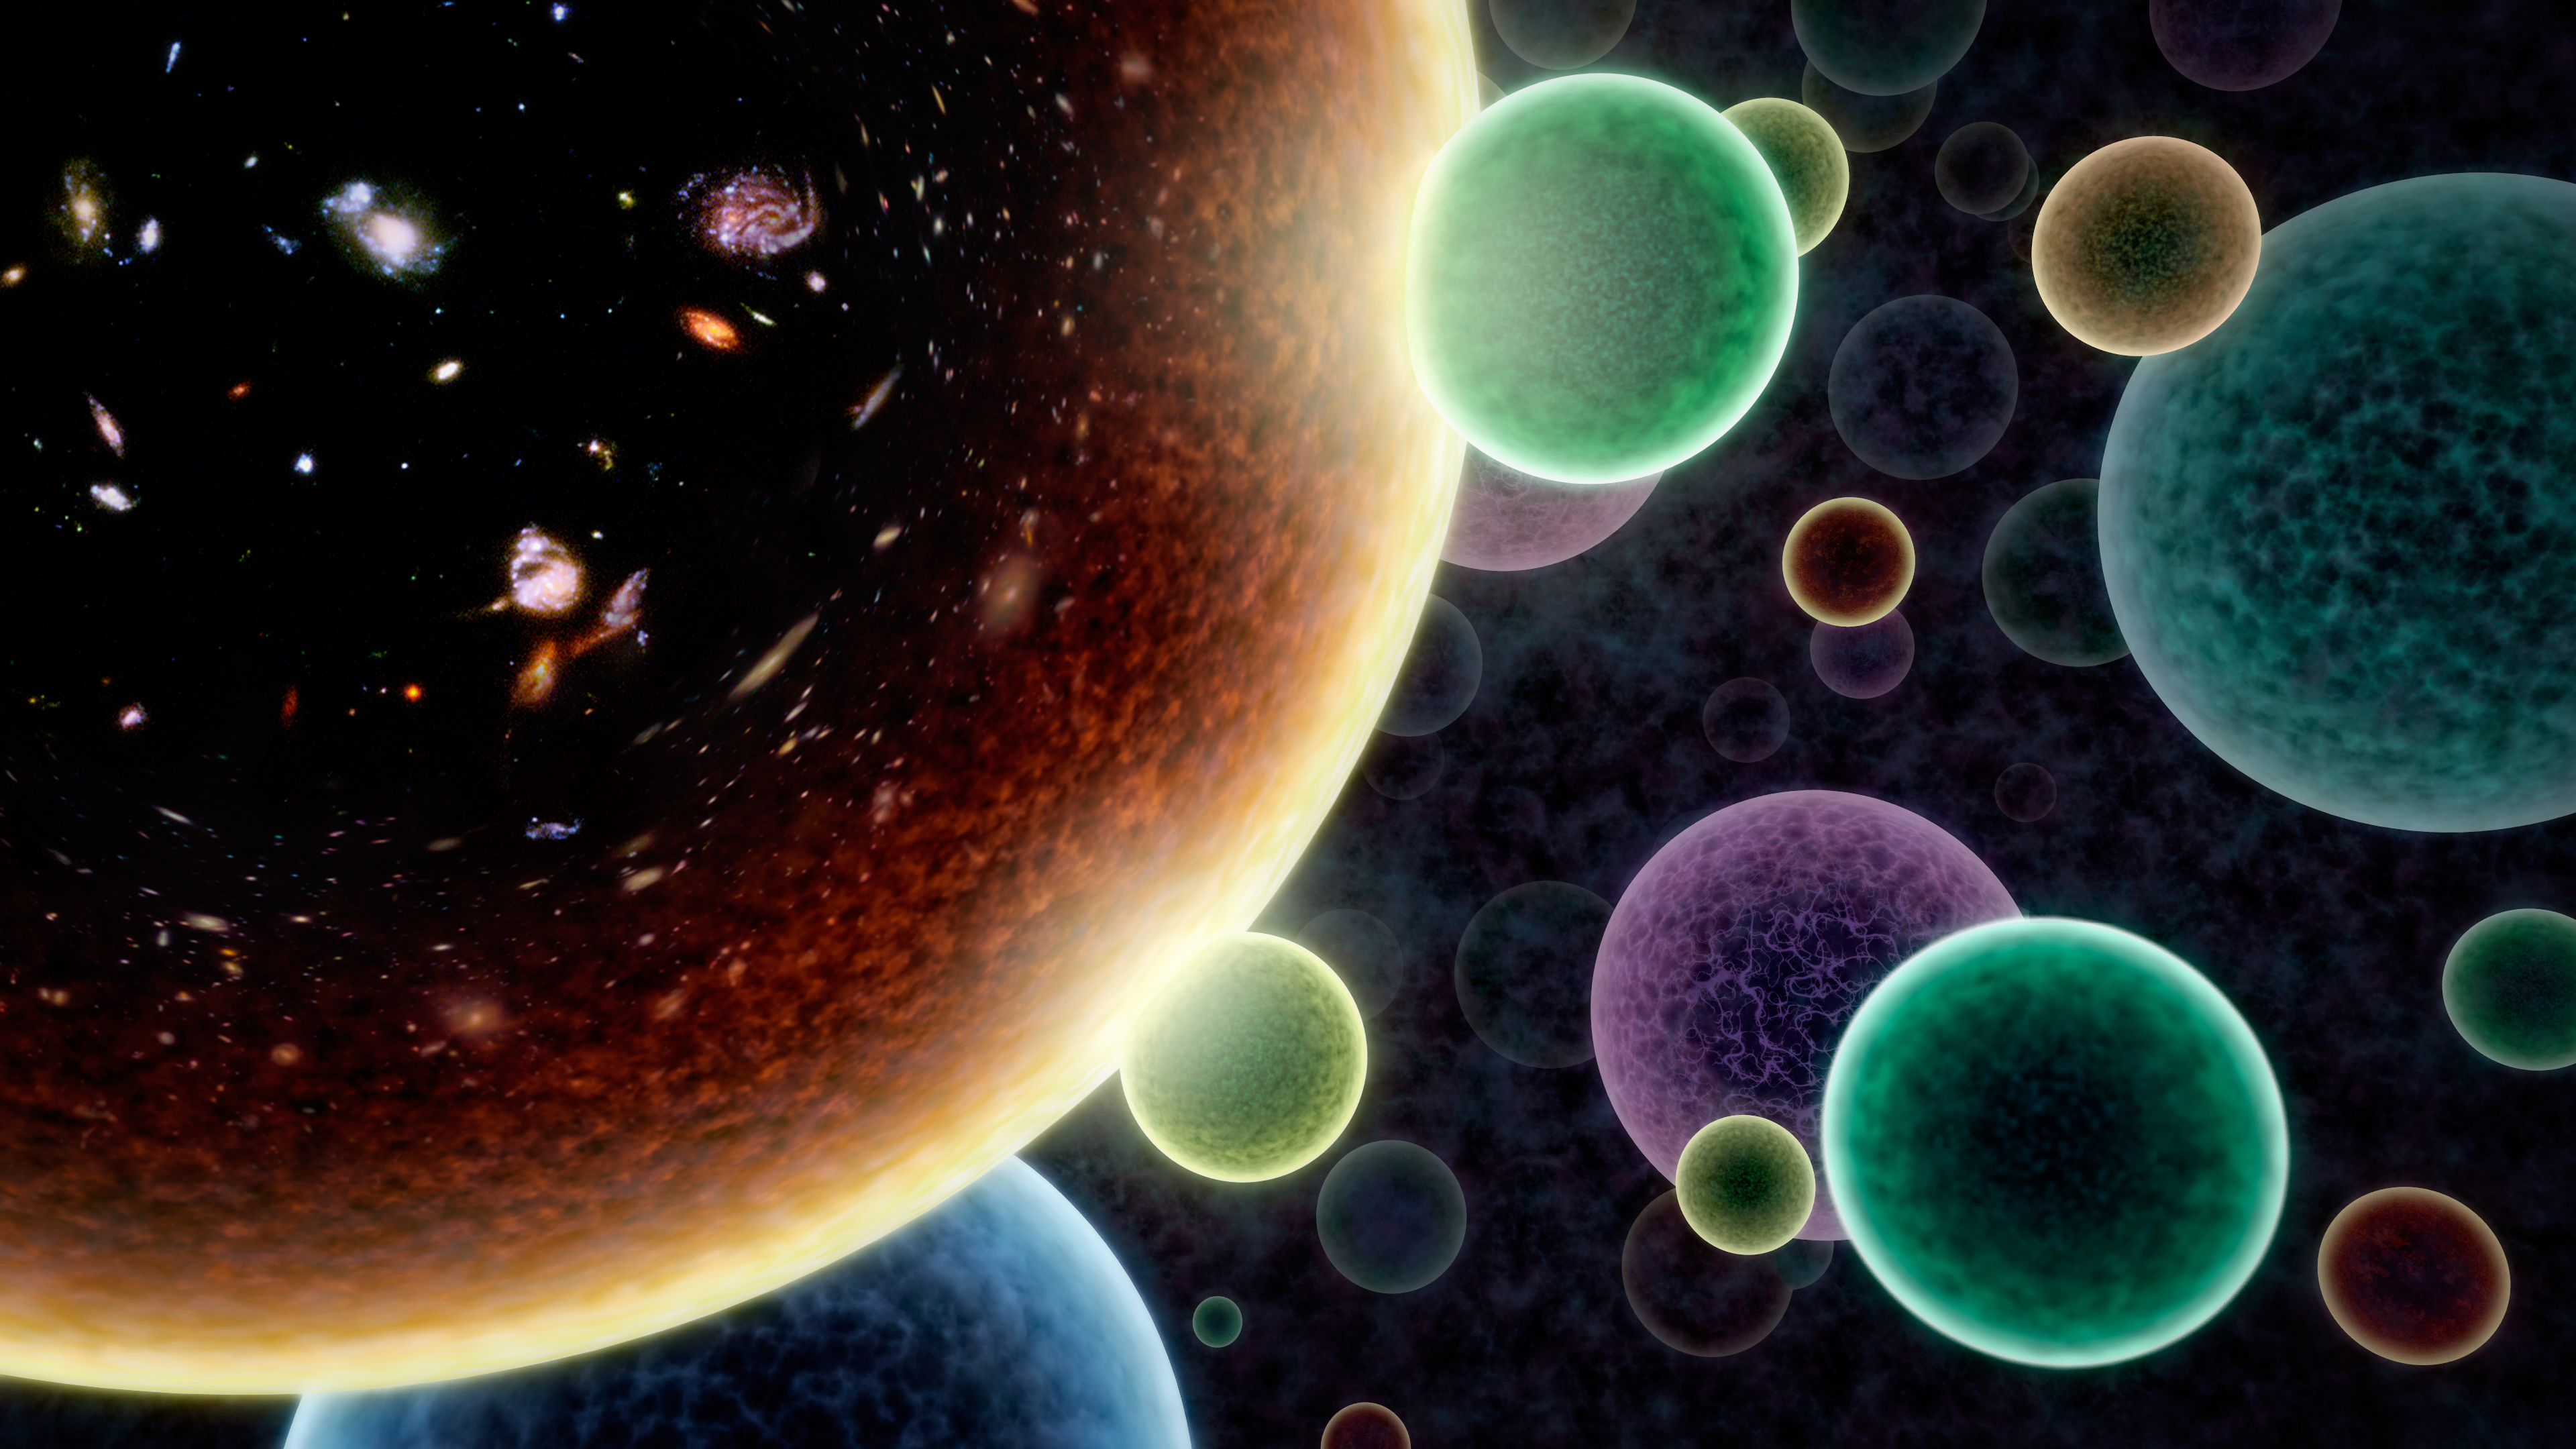

Bubble Universes

This artwork illustrates the concept of an alternate, "bubble" universe, in which our universe (left) is not the only one. Some scientists think that bubble universes may pop into existence all the time, and occasionally nudge ours. Some bubbles would inflate wildly, while others would collapse back on themselves. Our own bubble universe just happens to have the right amount of matter and other variables to endure and foster the creation of stars and planets.

Scientists using data from the European Space Agency's Planck mission, in which NASA played an important role, have tested this alternate universe concept. They have found hints that our universe may have been bumped by another universe very different from ours.

For the purposes of illustration, time increases from the outside of the bubbles towards the inside. The bright outer edge of our universe corresponds to the big bang. Inside of that, patterns of the Cosmic Microwave Background (CMB) become visible, while the current epoch of galaxies show up at the very center. Two smaller bubble universes can be seen nudging ours at early times, creating a faint signature that may have been detected in the Planck CMB maps.

More research is needed to confirm this hypothesis.

Credit: NASA/JPL-Caltech/R. Hurt (IPAC)